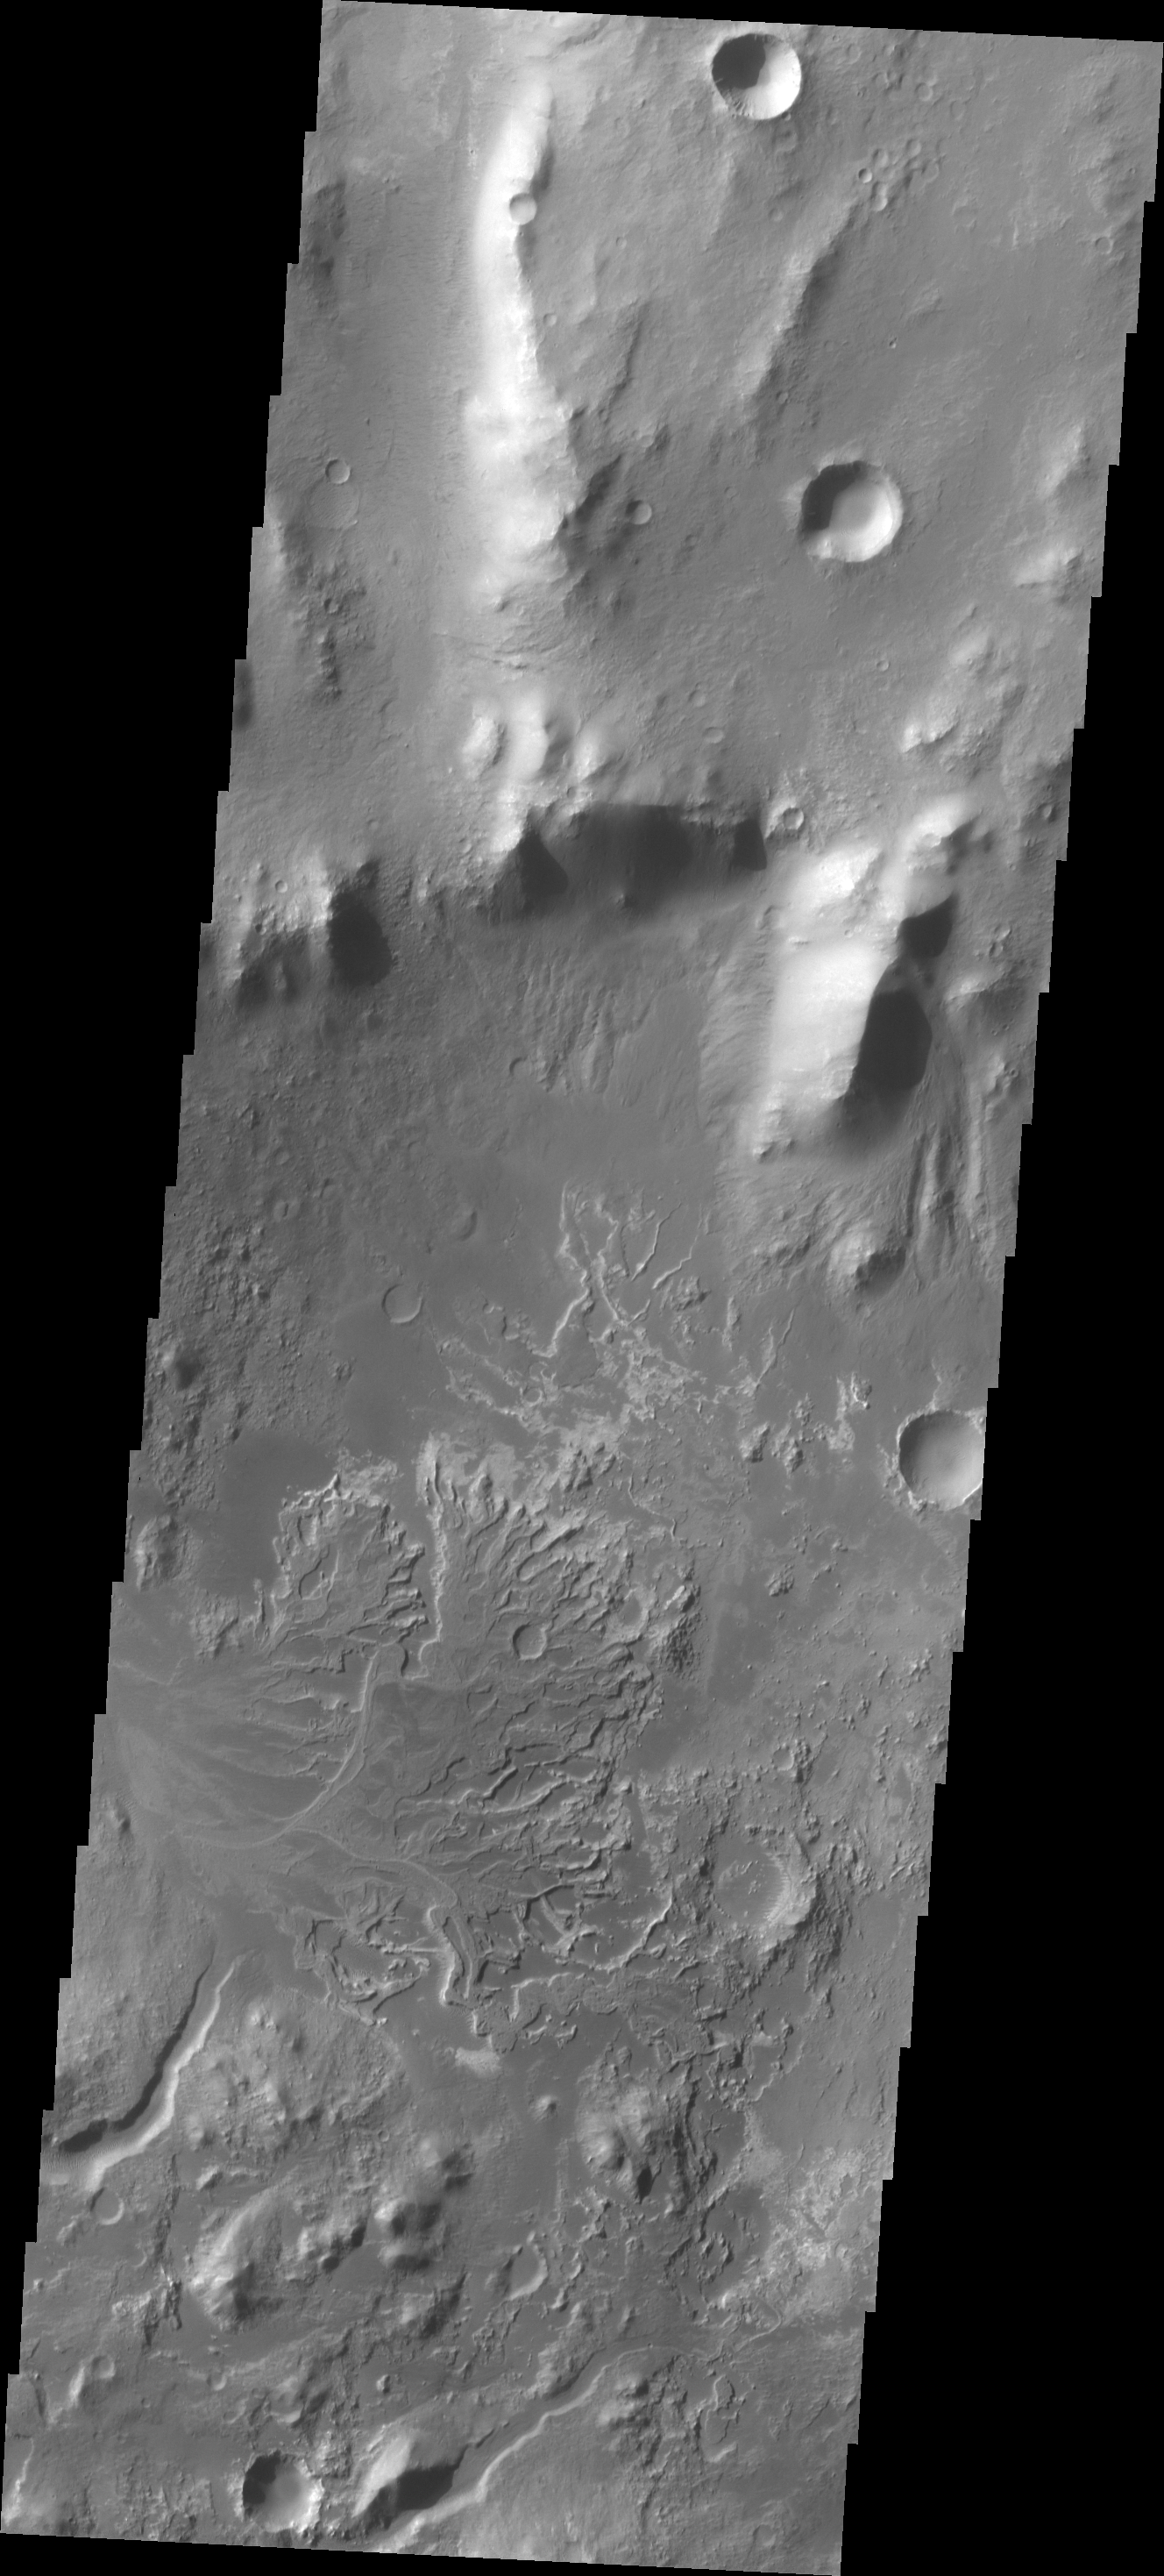

Eberswalde Crater Delta

The channel entering Eberswalde Crater has deposited a fan-shaped delta on the crater floor.

Credit: NASA/JPL/ASU